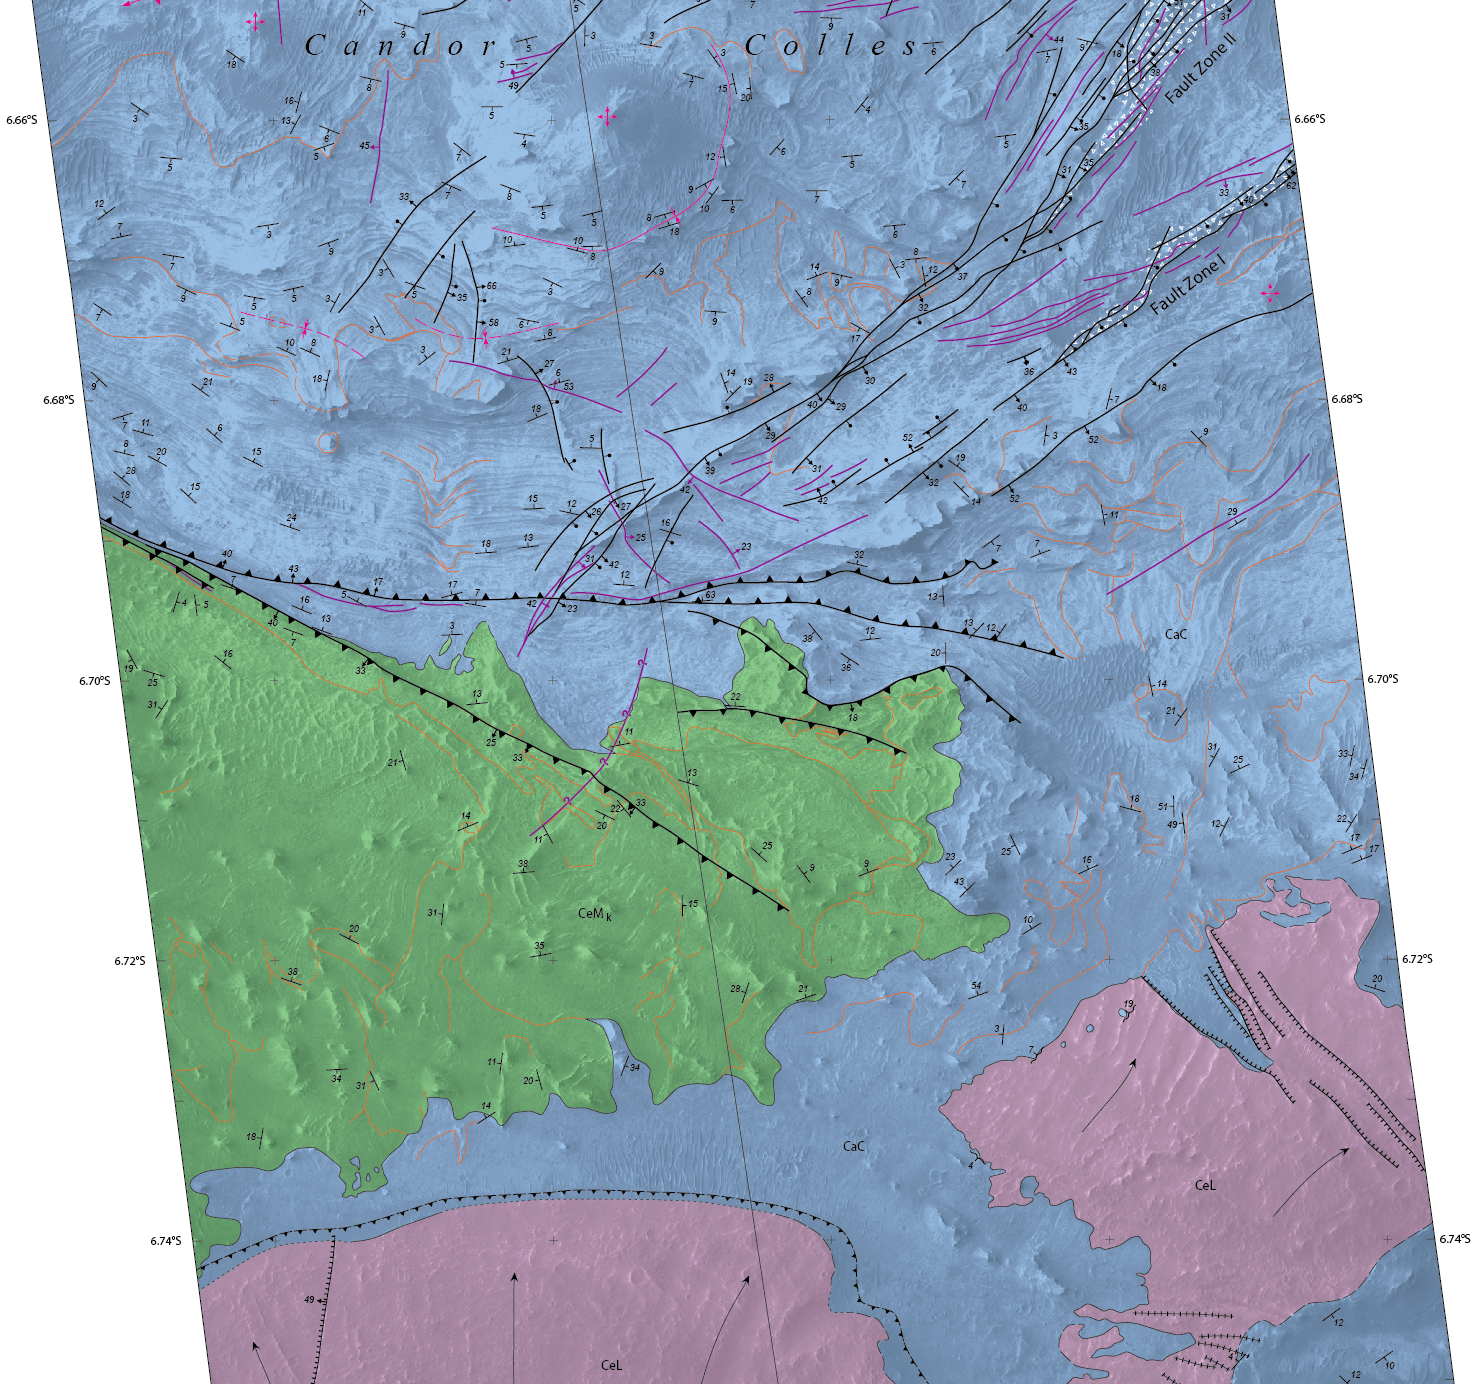

Geological Mapping of Hills in Martian Canyon

Figure 1
High resolution TIFF file

Details of hilly terrain within a large Martian canyon are shown on a geological map based on observations from NASA’s Mars Reconnaissance Orbiter and produced by the U.S. Geological Survey Astrogeology Science Center, Flagstaff, Arizona.

The map shows the structure and geology of a western portion of Mars’ Candor Chasma, one of the largest canyons within the longest canyon system in the solar system, Valles Marineris. Landforms in the upper portion of this excerpt from the full map include a series of hills called Candor Colles.

The notations on the image are explained in the legend with the full map, at Figure 1 and http://pubs.usgs.gov/sim/3309/.

The geological analysis presented in this USGS mapping indicates that the canyon once held lakes, which filled with sediments. Shaking of the sediments by “marsquakes” related to faults in the region produced the hilly landforms of Candor Colles.

The map is based on observations by the High Resolution Imaging Science Experiment (HiRISE) camera, one of six science instruments on the Mars Reconnaissance Orbiter. The University of Arizona, Tucson, operates HiRISE, which was built by Ball Aerospace & Technologies Corp., Boulder, Colo. NASA’s Jet Propulsion Laboratory, a division of the California Institute of Technology in Pasadena, manages the Mars Reconnaissance Orbiter Project for NASA’s Science Mission Directorate, Washington.

Credit: NASA/JPL-Caltech/Univ. of Arizona/USGS